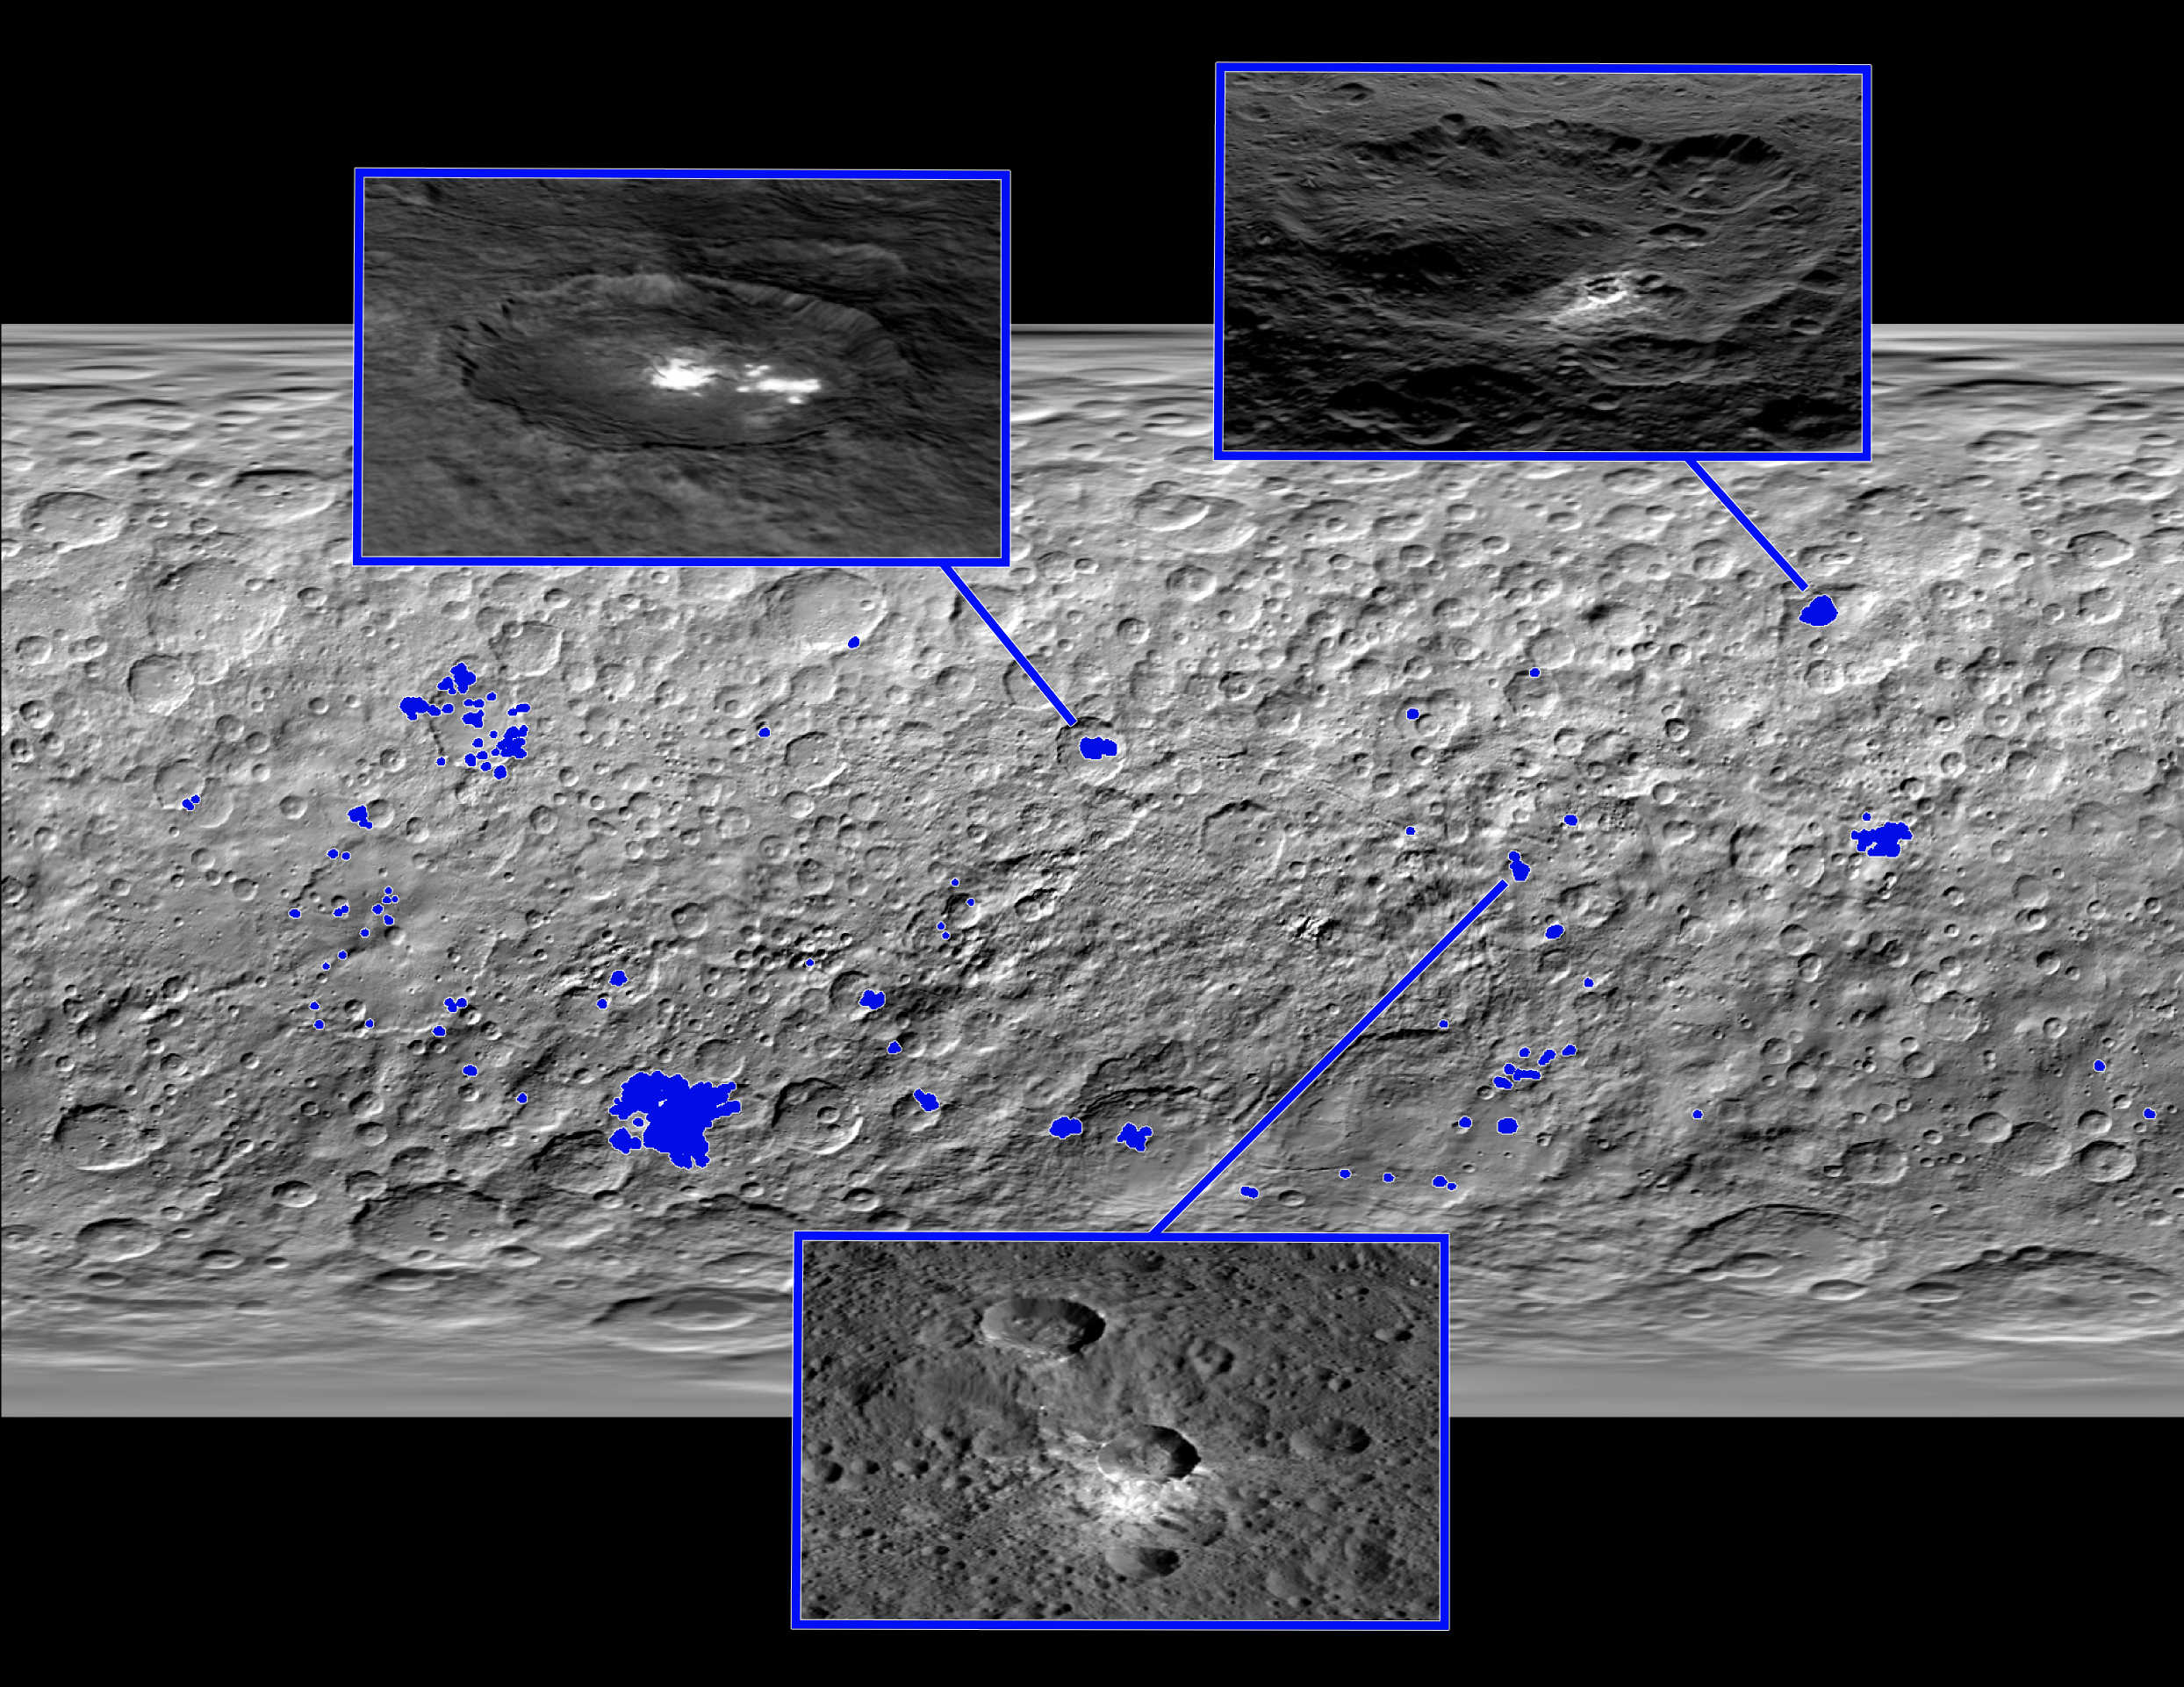

Bright Spot Locations on Ceres

This map of Ceres, made from images taken by NASA’s Dawn spacecraft, shows the locations of about 130 bright areas across the dwarf planet’s surface, highlighted in blue. Most of these bright areas are associated with craters.

Three insets zoom in on a few areas of interest. Occator Crater, containing the brightest area on Ceres, is shown at top left; Oxo Crater, the second-brightest feature on Ceres, is at top right. In a paper published in the Dec. 10, 2015, issue the journal Nature, Dawn mission scientists identify what they believe to be diffuse hazes at both Occator and Oxo. They believe the hazes appear when the sun shines on these craters, possibly from the sublimation of ice.

A typical Ceres crater with bright material that does not appear to have remaining ice is shown at bottom. The bright material in this crater and others appears to originate from mineral salts that may have once been mixed with water ice, but dried up over time, scientists wrote in the same paper.

Dawn’s mission is managed by JPL for NASA’s Science Mission Directorate in Washington. Dawn is a project of the directorate’s Discovery Program, managed by NASA’s Marshall Space Flight Center in Huntsville, Alabama. UCLA is responsible for overall Dawn mission science. Orbital ATK, Inc., in Dulles, Virginia, designed and built the spacecraft. The German Aerospace Center, the Max Planck Institute for Solar System Research, the Italian Space Agency and the Italian National Astrophysical Institute are international partners on the mission team.

Credit: NASA/JPL-Caltech/UCLA/MPS/DLR/IDA